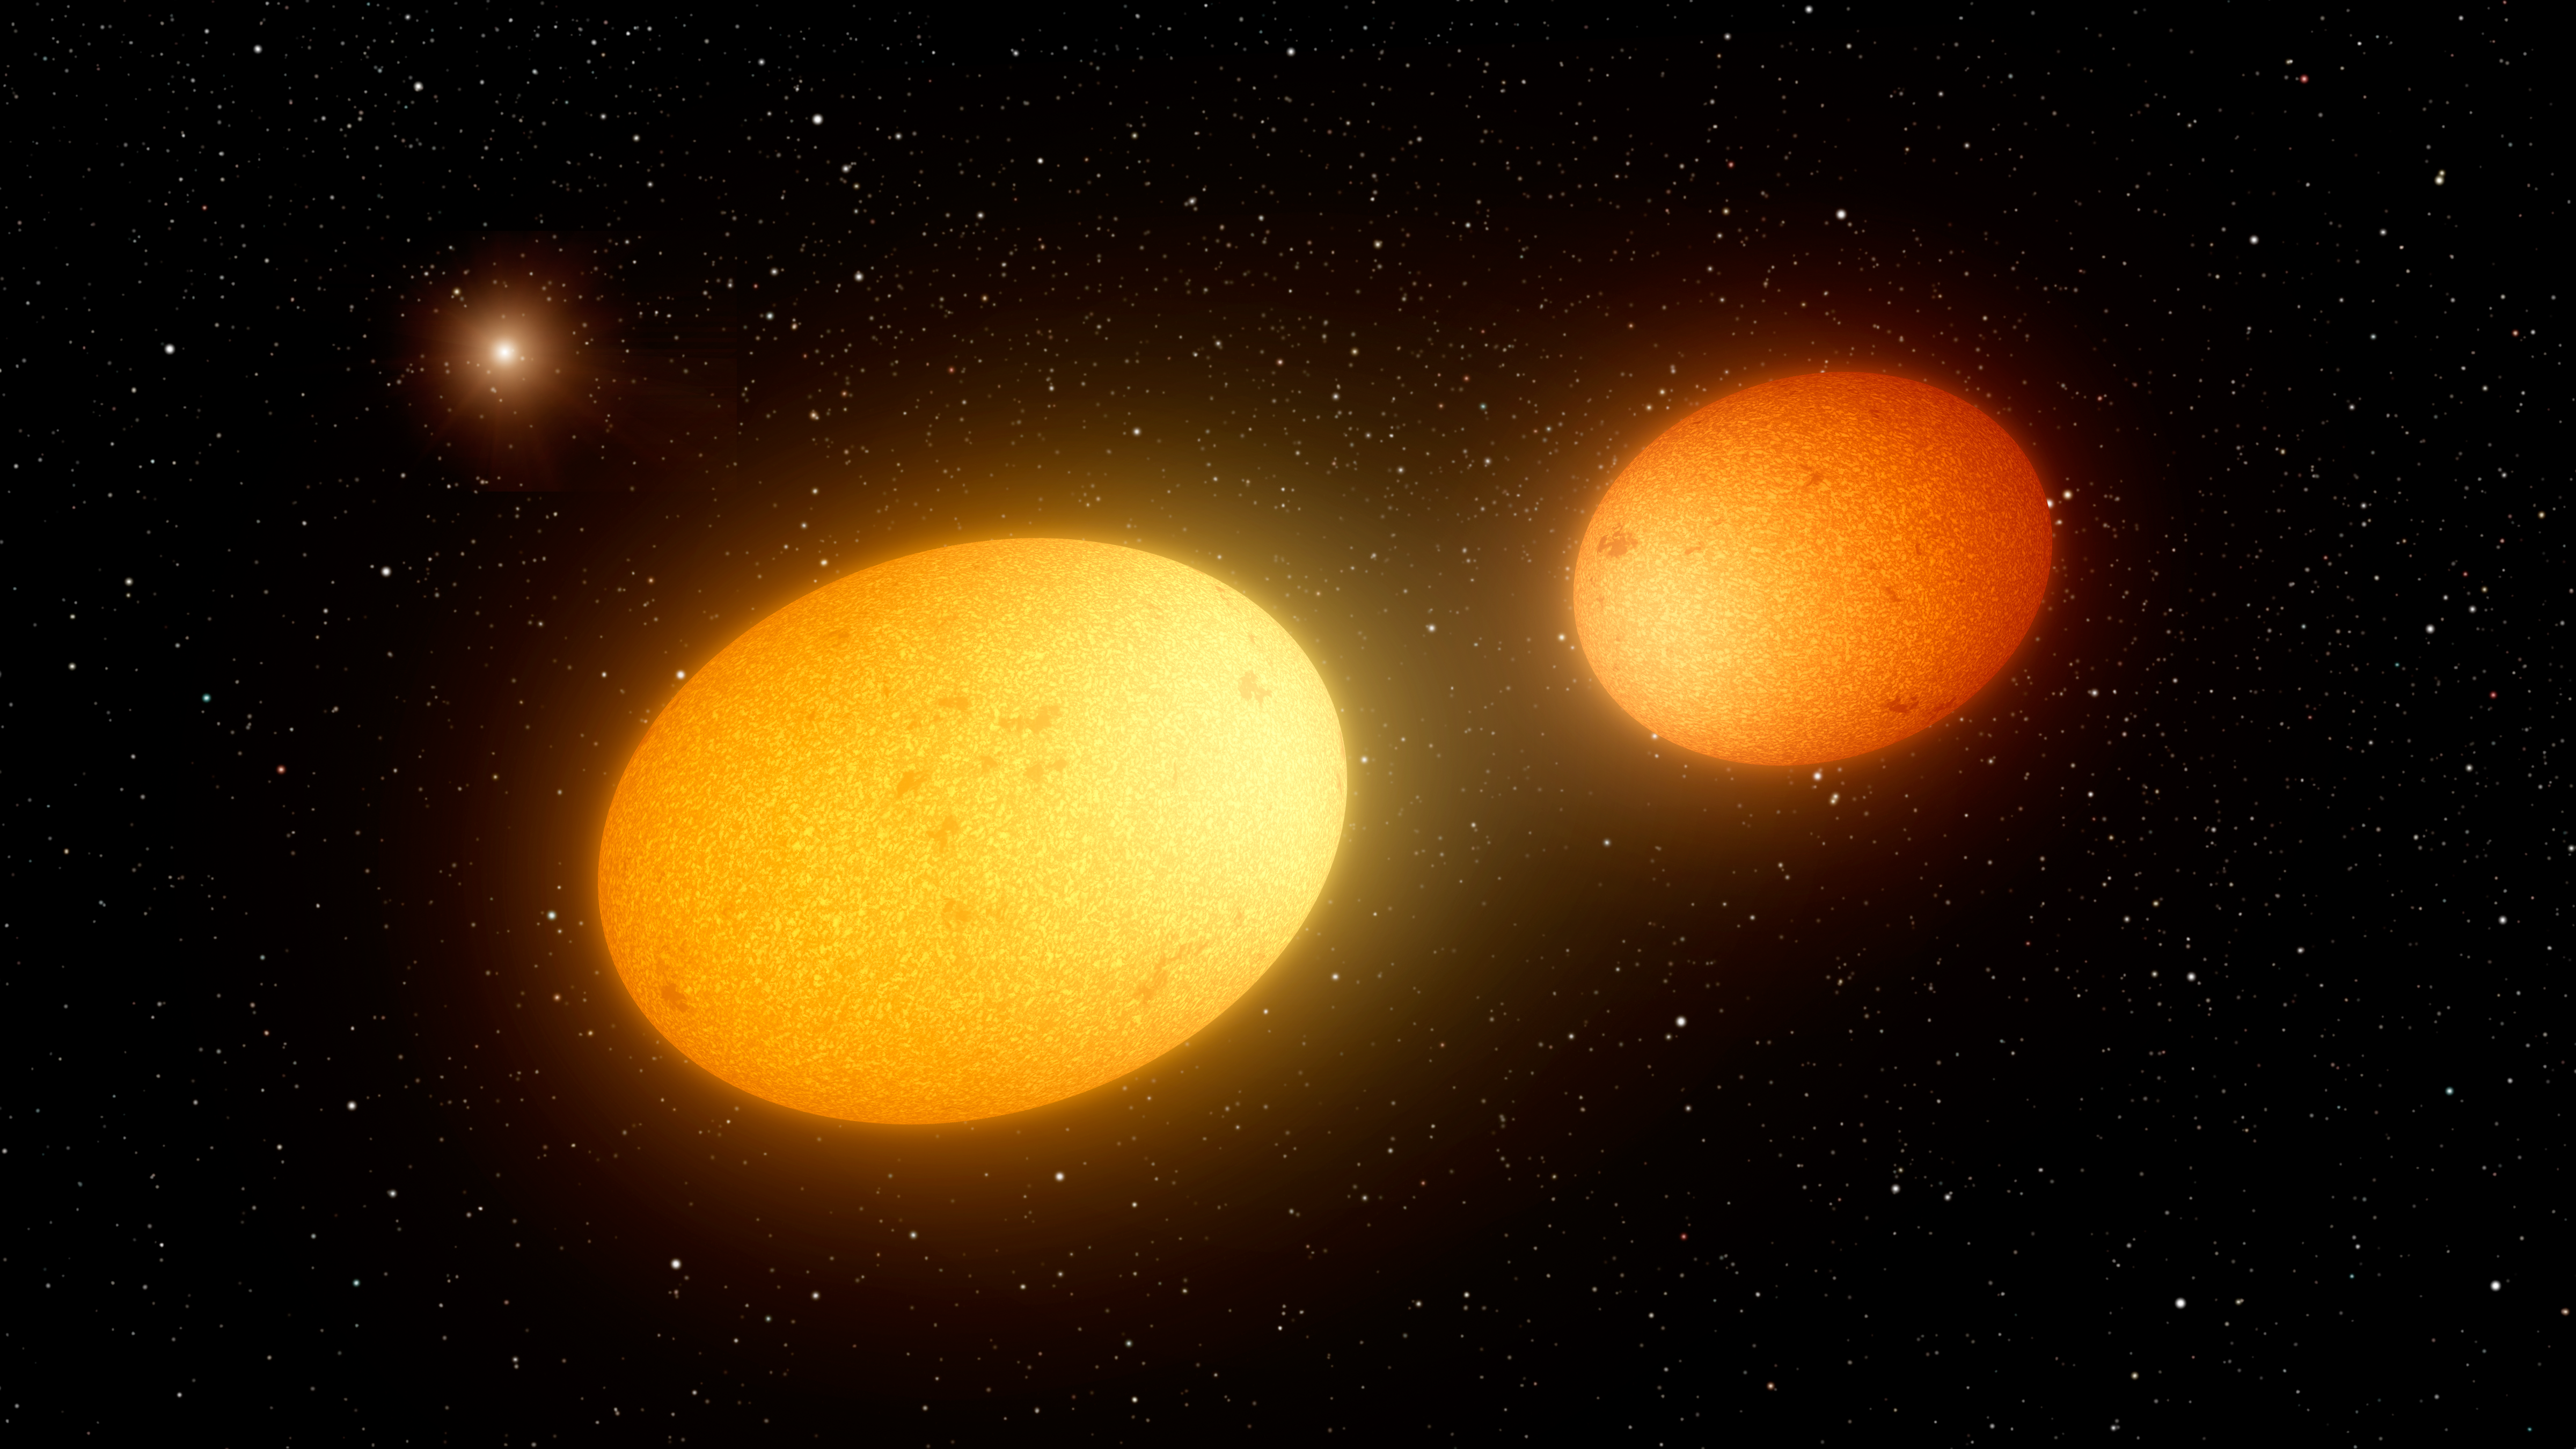

Heartbeat Stars (Artist’s Concept)

Figure 1

This artist’s concept depicts “heartbeat stars,” which have been detected by NASA’s Kepler Space Telescope and others.

The illustration shows two heartbeat stars swerving close to one another in their closest approach along their highly elongated orbits around one another. The mutual gravitation of the two stars would cause the stars themselves to become slightly ellipsoidal in shape.

A third, more distant star in the system is shown in the upper left. Astronomers speculate that such unseen companions may exist in some of these heartbeat star systems, and could be responsible for maintaining these oddly stretched-out orbits.

The overlaid curve in Figure 1 depicts the inferred cyclic change in velocities in one such system, called KIC 9965691, looking something like the graph of an electrocardiogram (hence the name “heartbeat stars”). The solid points represent measurements made by the HIRES instrument at the W.M. Keck Observatory, and the curve is the best fit model for the motions of this system.

NASA Ames manages the Kepler and K2 missions for NASA’s Science Mission Directorate. JPL managed Kepler mission development. Ball Aerospace & Technologies Corporation operates the flight system with support from the Laboratory for Atmospheric and Space Physics at the University of Colorado in Boulder.

Credit: NASA/JPL-Caltech